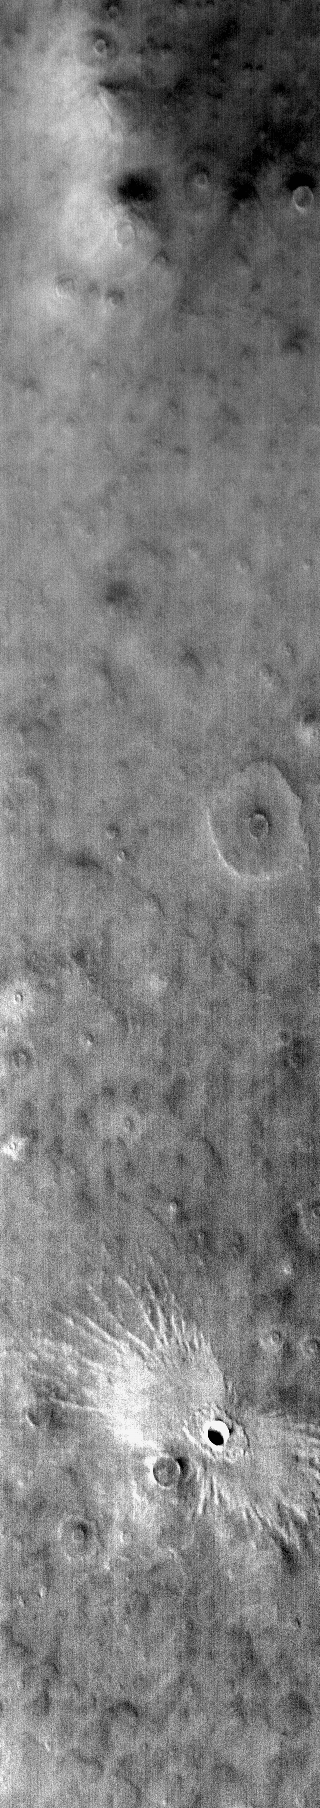

“Butterfly” Crater

The ejecta pattern around this northern plains crater is termed “butterfly” for its similarity to butterfly wings. This type of ejecta pattern is common for oblique impacts. In this IR image the ejecta appears bright. This is because the rock ejecta is warmer than the surrounding dust covered plains.

Credit: NASA/JPL-Caltech/ASU